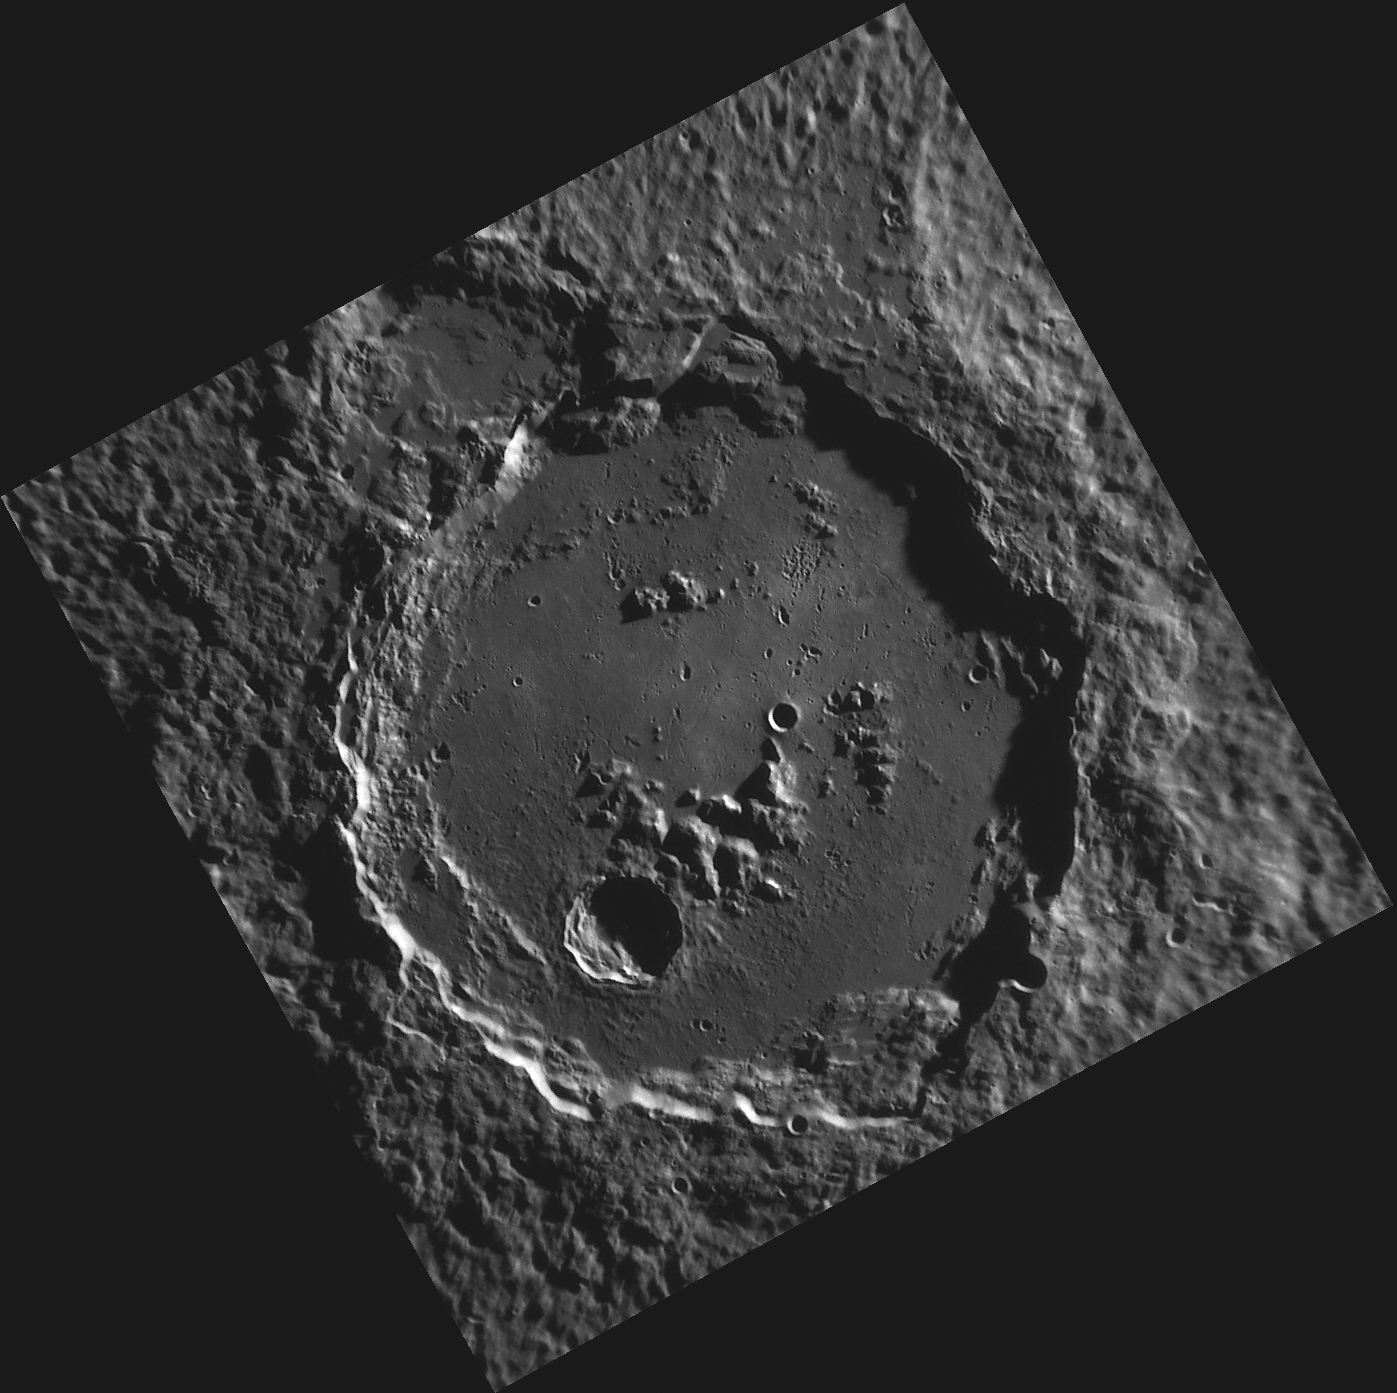

The Crater Who Must Not be Named

This image, taken with the Narrow Angle Camera (NAC), shows a large crater in Mercury’s southern hemisphere that has not yet been assigned a name. The International Astronomical Union has established a set of rules which govern the naming of features on planets and their moons. This crater eventually will be named for a deceased artist, musician, painter or author who has made outstanding contributions to his or her field and who has been considered a historically significant figure for at least 50 years.

This image was acquired as part of MDIS’s high-resolution surface morphology base map. The surface morphology base map will cover more than 90% of Mercury’s surface with an average resolution of 250 meters/pixel (0.16 miles/pixel or 820 feet/pixel). Images acquired for the surface morphology base map typically have off-vertical Sun angles (i.e., high incidence angles) and visible shadows so as to reveal clearly the topographic form of geologic features.

The MESSENGER spacecraft is the first ever to orbit the planet Mercury, and the spacecraft’s seven scientific instruments and radio science investigation are unraveling the history and evolution of the Solar System’s innermost planet. Visit the Why Mercury? section of this website to learn more about the key science questions that the MESSENGER mission is addressing.

Date acquired: June 16, 2011
Image Mission Elapsed Time (MET): 216681550
Image ID: 384570
Instrument: Narrow Angle Camera (NAC) of the Mercury Dual Imaging System (MDIS)
Center Latitude: -72.54°
Center Longitude: 121.1° E
Resolution: 202 meters/pixel
Scale: The large crater is 152 km (94 miles) in diameter.
Incidence Angle: 81.2°
Emission Angle: 6.8°
Phase Angle: 88.0°

These images are from MESSENGER, a NASA Discovery mission to conduct the first orbital study of the innermost planet, Mercury. For information regarding the use of images, see the MESSENGER image use policy.

Credit: NASA/Johns Hopkins University Applied Physics Laboratory/Carnegie Institution of Washington